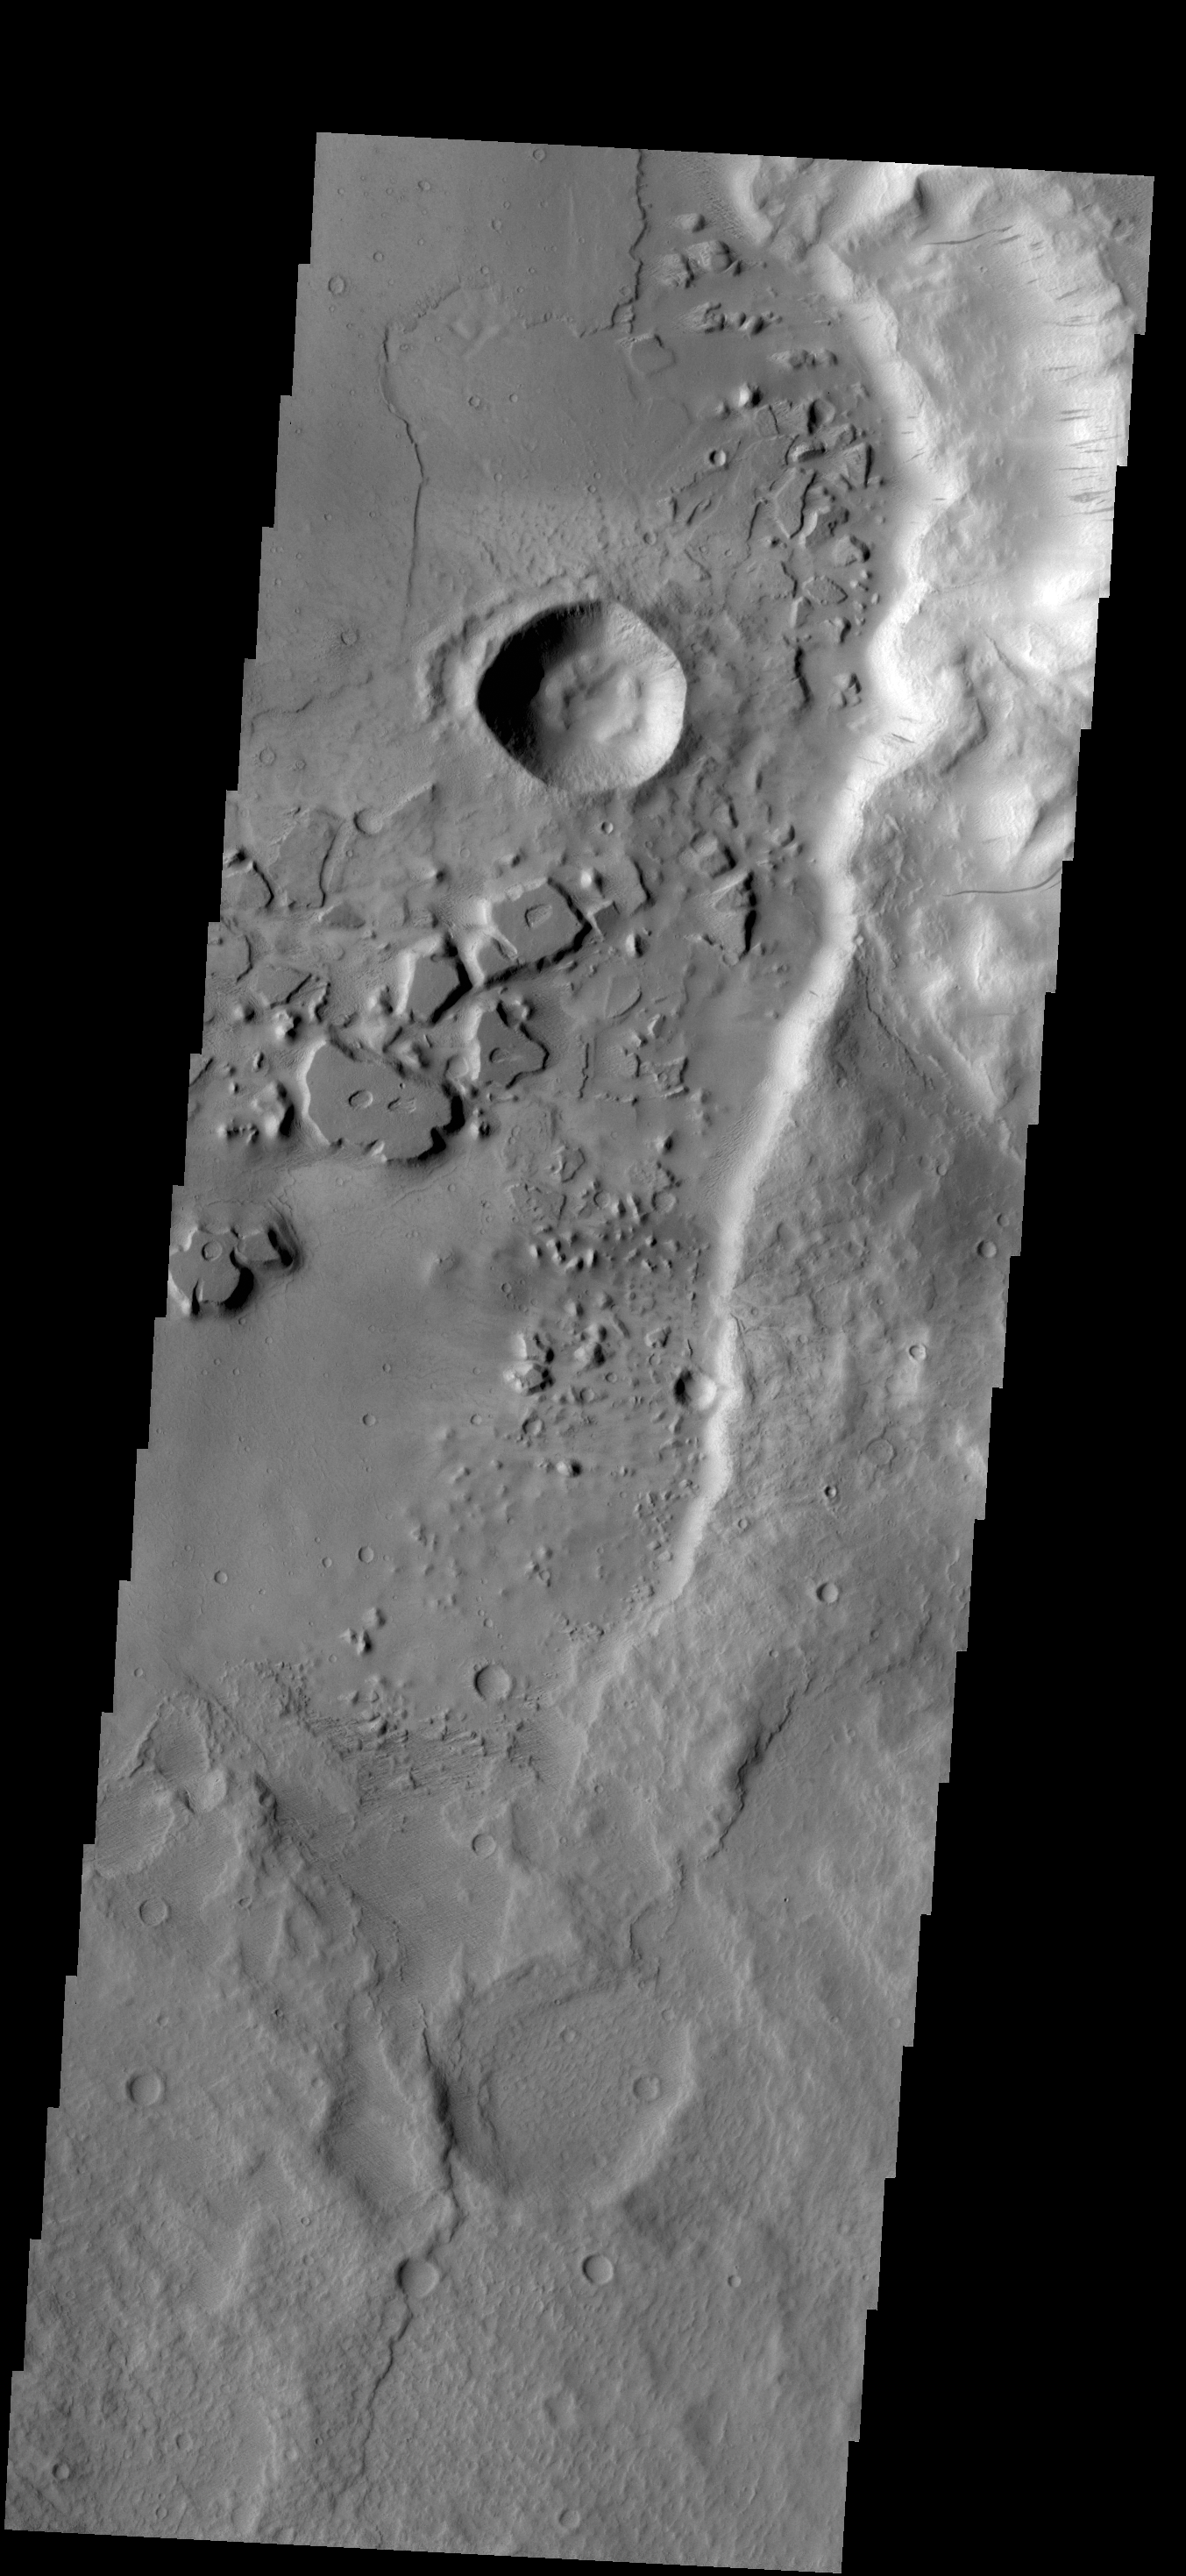

Dark Slope Streaks

Dark streaks mark the steep slopes of this ridge located east of Mangala Valles. One theory about the creation of this feature is that downslope movement of a rock “clears” the brighter dust revealing the darker surface below.

Credit: NASA/JPL-Caltech/ASU